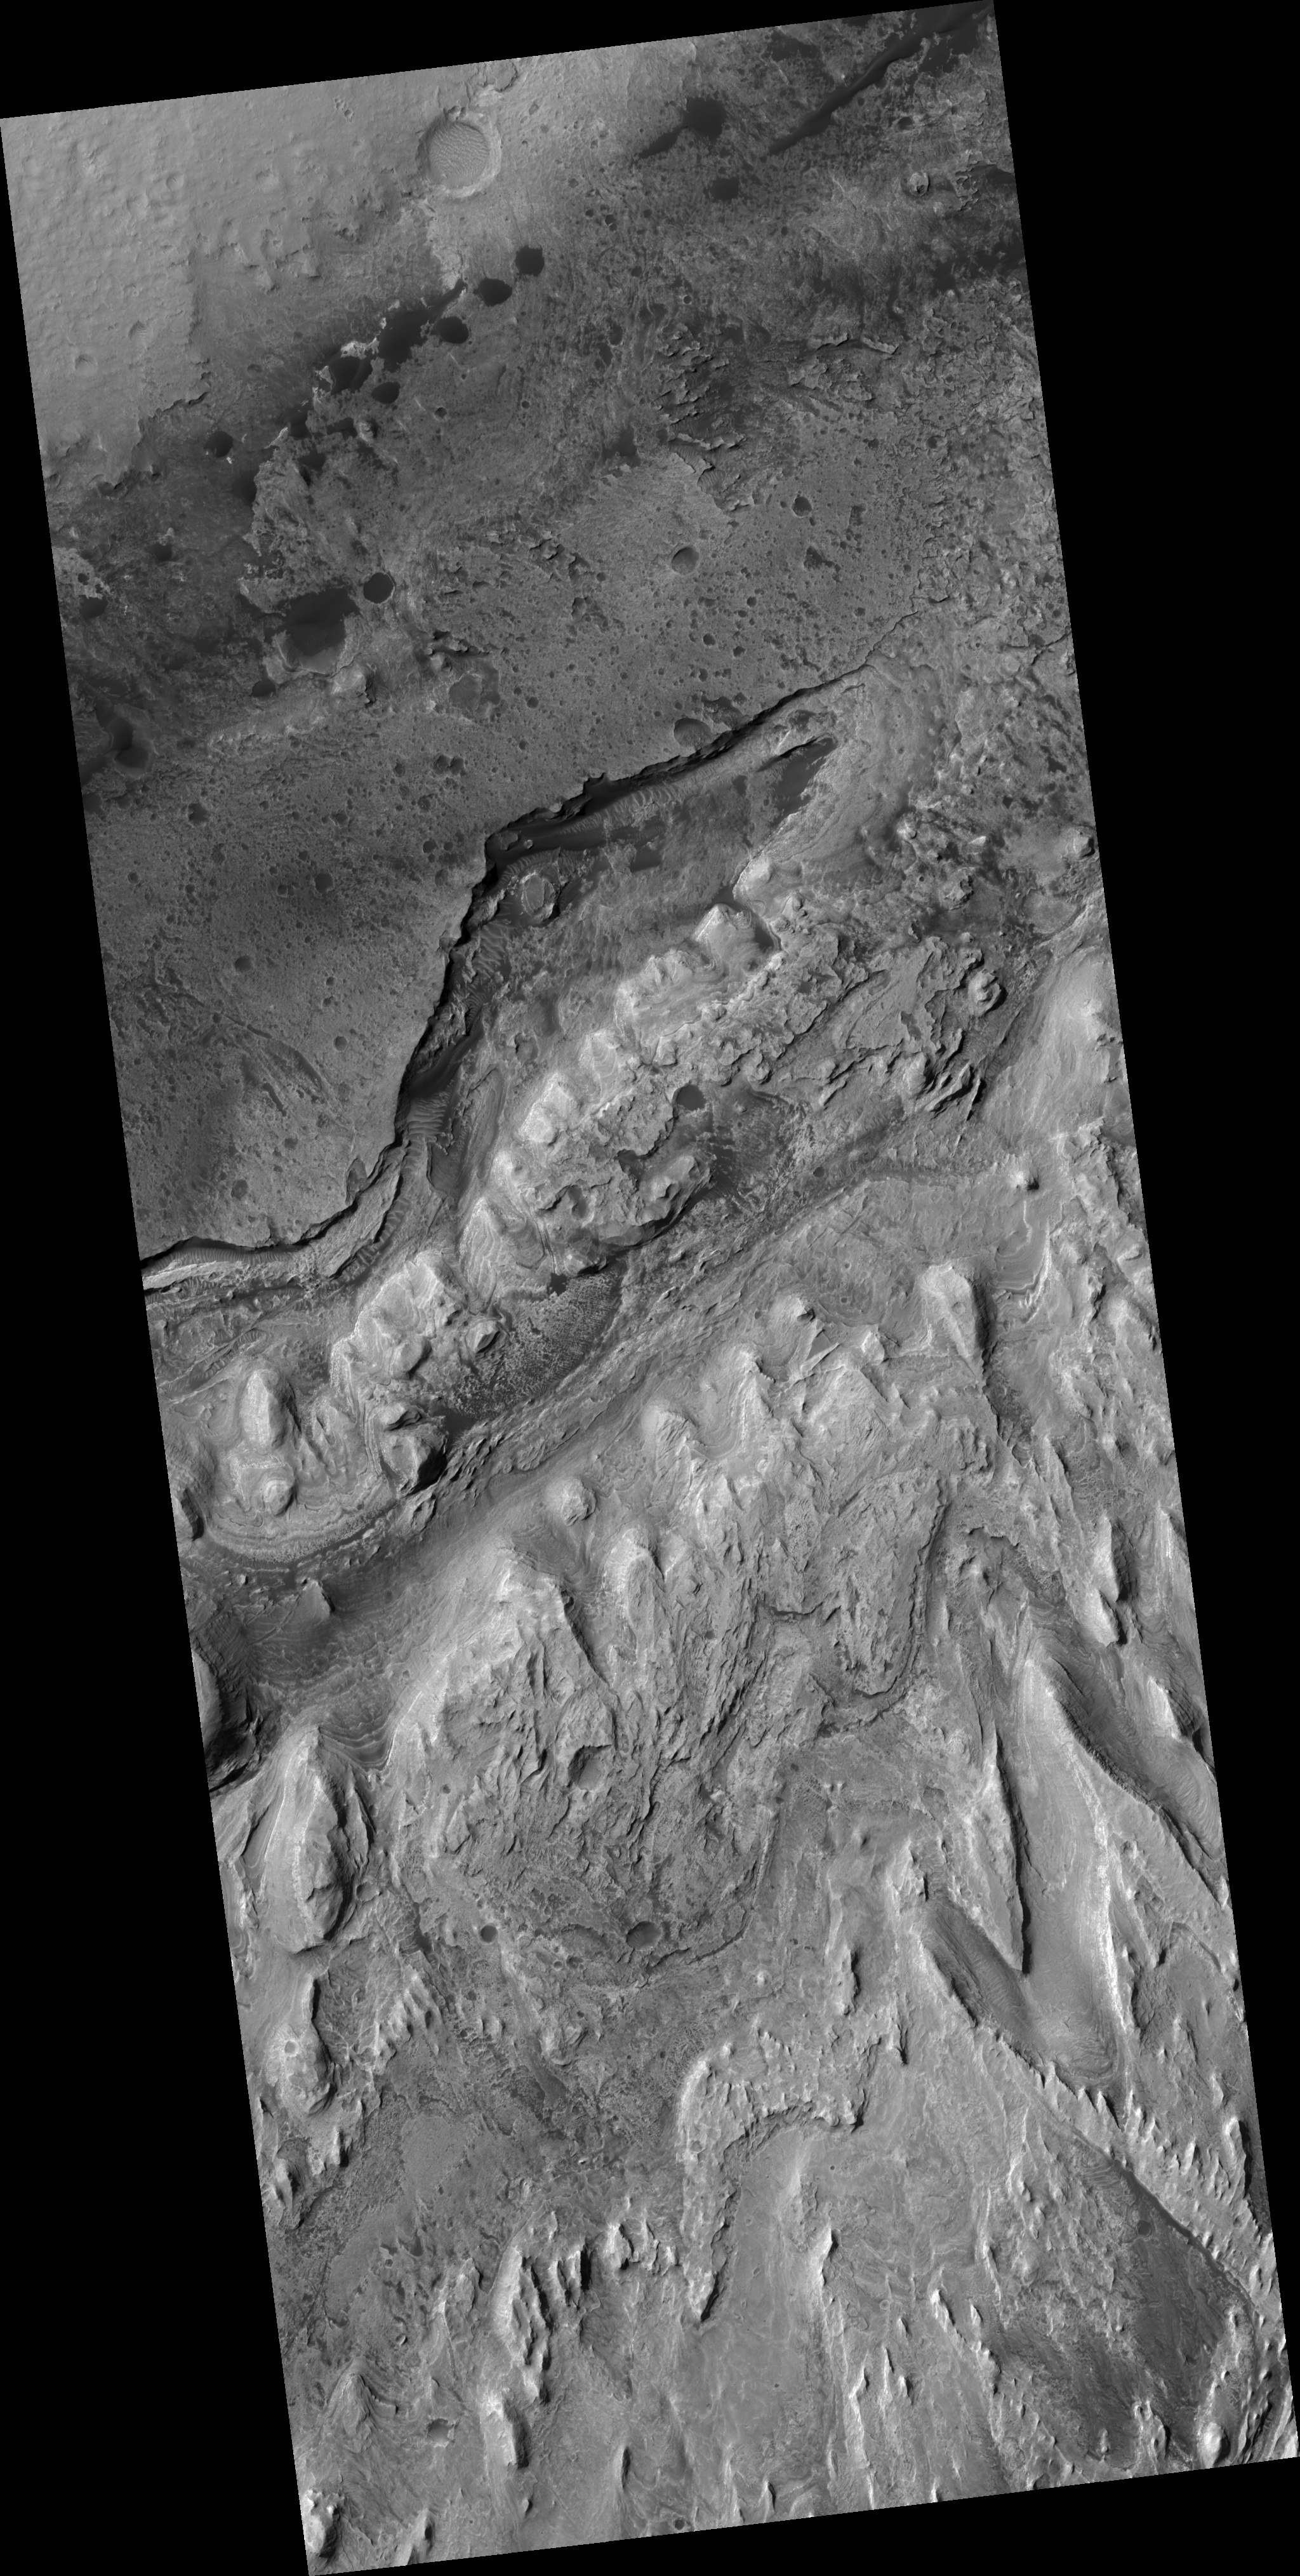

Edge along Gale Crater Interior Mound

Gale Crater is one of several craters around the equator that have deposits of light-toned layered deposits. This HiRISE image covers the northern edge of the light-toned layered deposit in the center mound of Gale Crater, as well as a small portion of the crater floor.

The top of the image shows a relatively flat surface with lots of impact craters. Moving southward, there is a large canyon where dark sands have accumulated and formed ripples and dunes.

As one moves further to the south, the light-toned layered deposit rises upward in topography. Layering can be seen in some locations. The surface of the light-toned deposit is very fractured, producing meter-size blocks. The fact that we don’t see many loose rocks along the surface suggests that the rocks are quickly being destroyed by winds due to their fragile nature.

Resistant hills tend to be elongated from the upper left to the lower right, consistent with upslope or downslope winds eroding the rocks.

Observation Geometry
Image PSP_001488_1750 was taken by the High Resolution Imaging Science Experiment (HiRISE) camera onboard the Mars Reconnaissance Orbiter spacecraft on 20-Nov-2006. The complete image is centered at -4.8 degrees latitude, 137.3 degrees East longitude. The range to the target site was 266.9 km (166.8 miles). At this distance the image scale is 26.7 cm/pixel (with 1 x 1 binning) so objects ~80 cm across are resolved. The image shown here has been map-projected to 25 cm/pixel and north is up. The image was taken at a local Mars time of 03:31 PM and the scene is illuminated from the west with a solar incidence angle of 57 degrees, thus the sun was about 33 degrees above the horizon. At a solar longitude of 138.2 degrees, the season on Mars is Northern Summer.

NASA’s Jet Propulsion Laboratory, a division of the California Institute of Technology in Pasadena, manages the Mars Reconnaissance Orbiter for NASA’s Science Mission Directorate, Washington. Lockheed Martin Space Systems, Denver, is the prime contractor for the project and built the spacecraft. The High Resolution Imaging Science Experiment is operated by the University of Arizona, Tucson, and the instrument was built by Ball Aerospace and Technology Corp., Boulder, Colo.

Credit: NASA/JPL/Univ. of Arizona